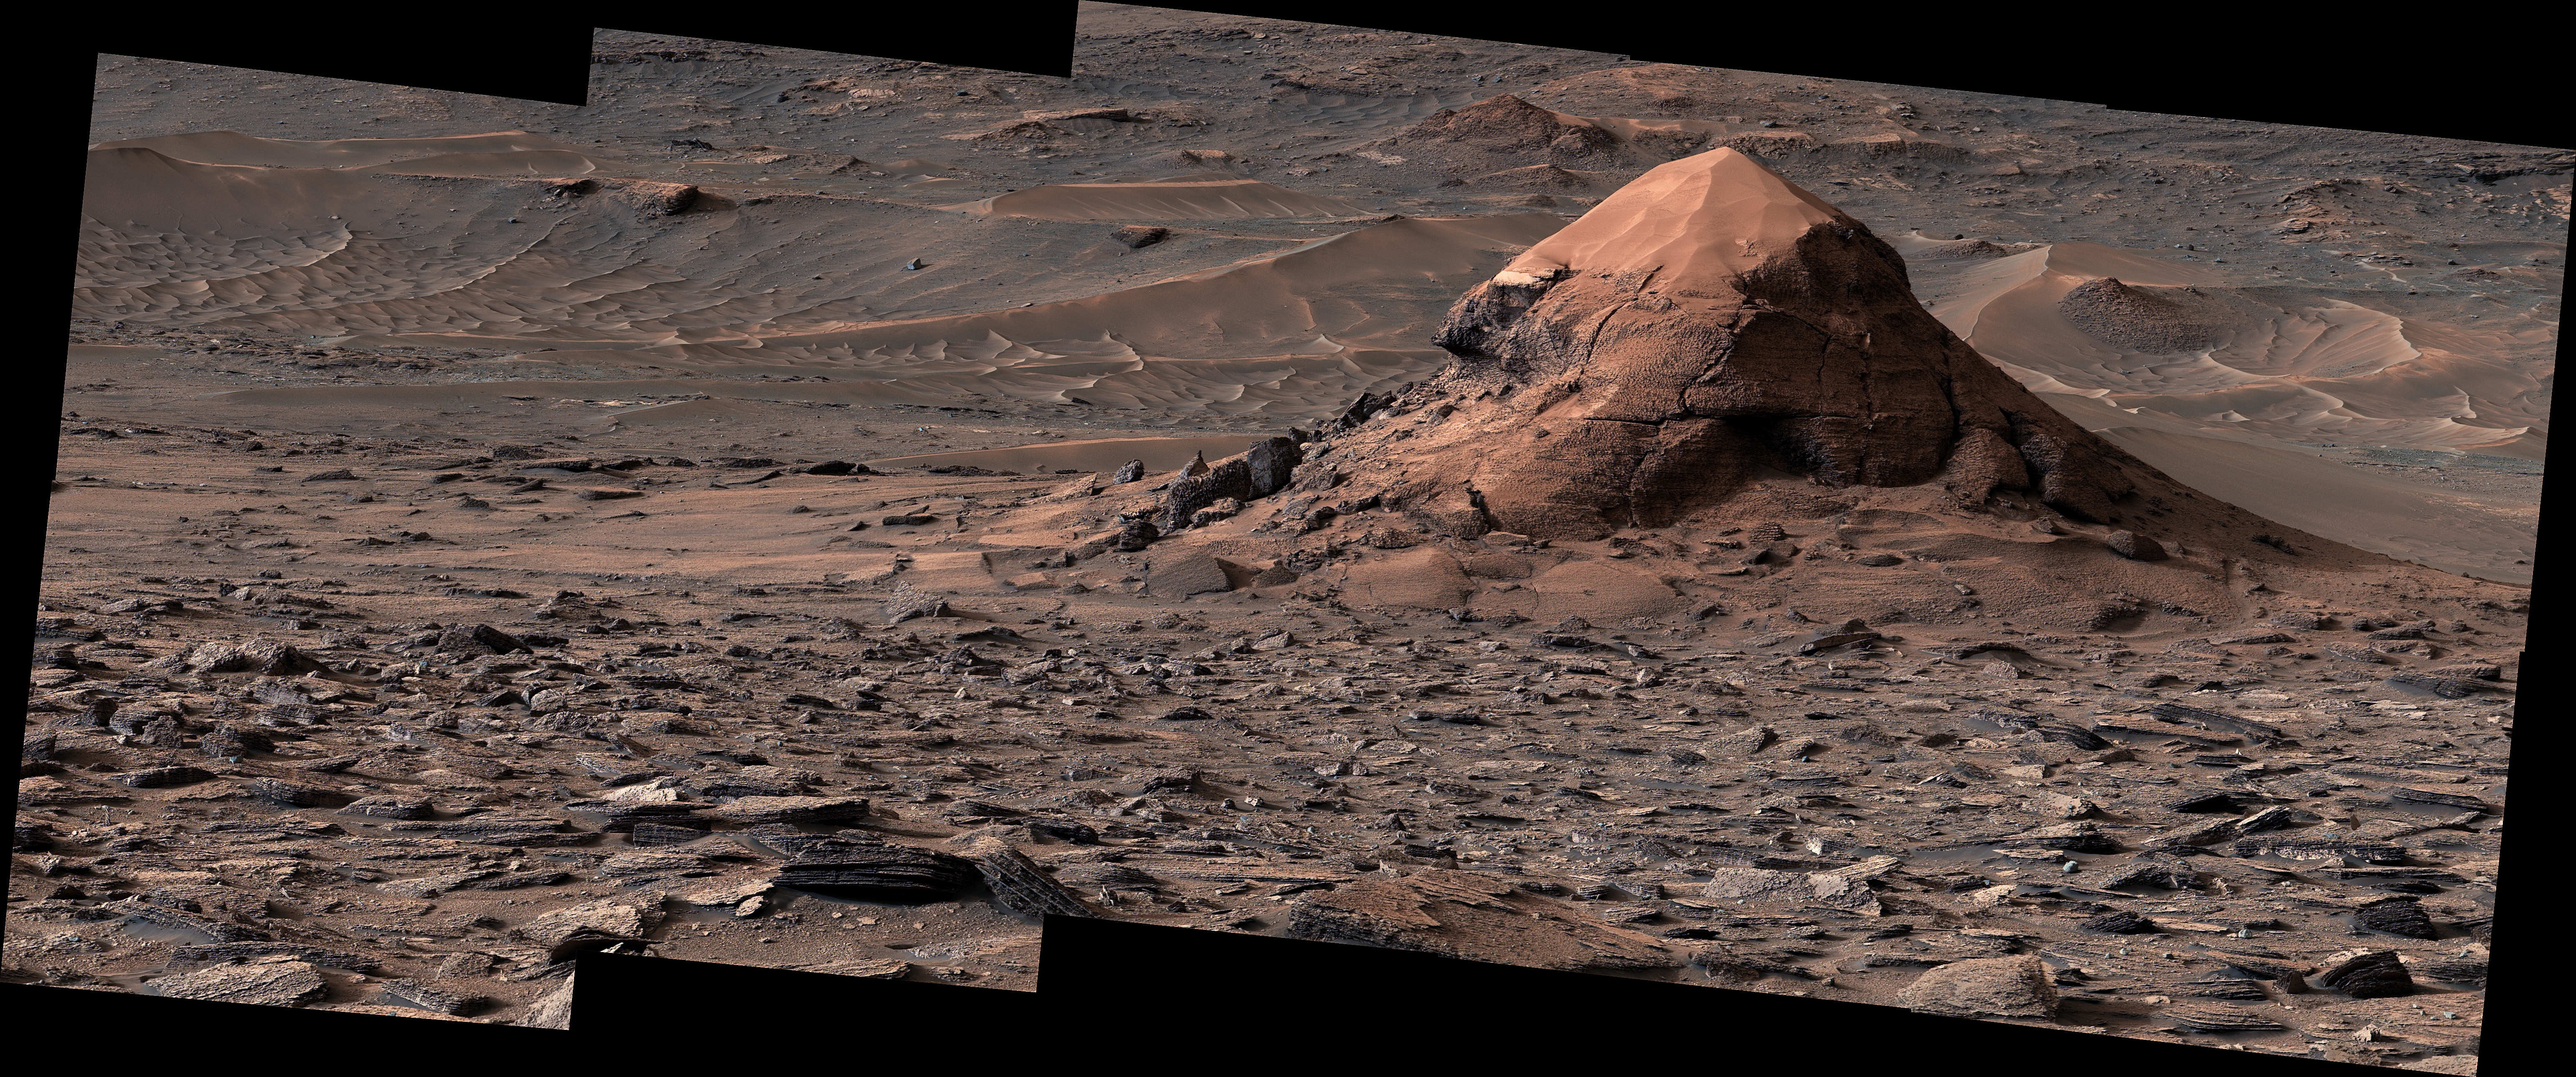

NASA’s Curiosity Views a Sand-Capped Butte

NASA’s Curiosity Mars rover captured this sand-capped butte, nicknamed “Miraflores,” estimated to be about 20 feet (6 meters) tall, with its Mast Camera, or Mastcam, on June 11, 2026, the 4,923rd Martian day, or sol, of the mission. The butte was left behind as surrounding rock eroded away over time, deepening the broad valley Curiosity is climbing through.

The surrounding area includes an expanse of terrain covered in surface features called polygons.

The panorama is made up of 11 individual images that were sent to Earth and stitched together. The color has been adjusted to match lighting conditions as the human eye would see them on Earth.

Curiosity was built by NASA’s Jet Propulsion Laboratory, which is managed by Caltech in Pasadena, California. JPL leads the mission on behalf of NASA’s Science Mission Directorate in Washington as part of NASA’s Mars Exploration Program portfolio. Malin Space Science Systems in San Diego built and operates Mastcam.

Credit: NASA/JPL-Caltech/MSSS